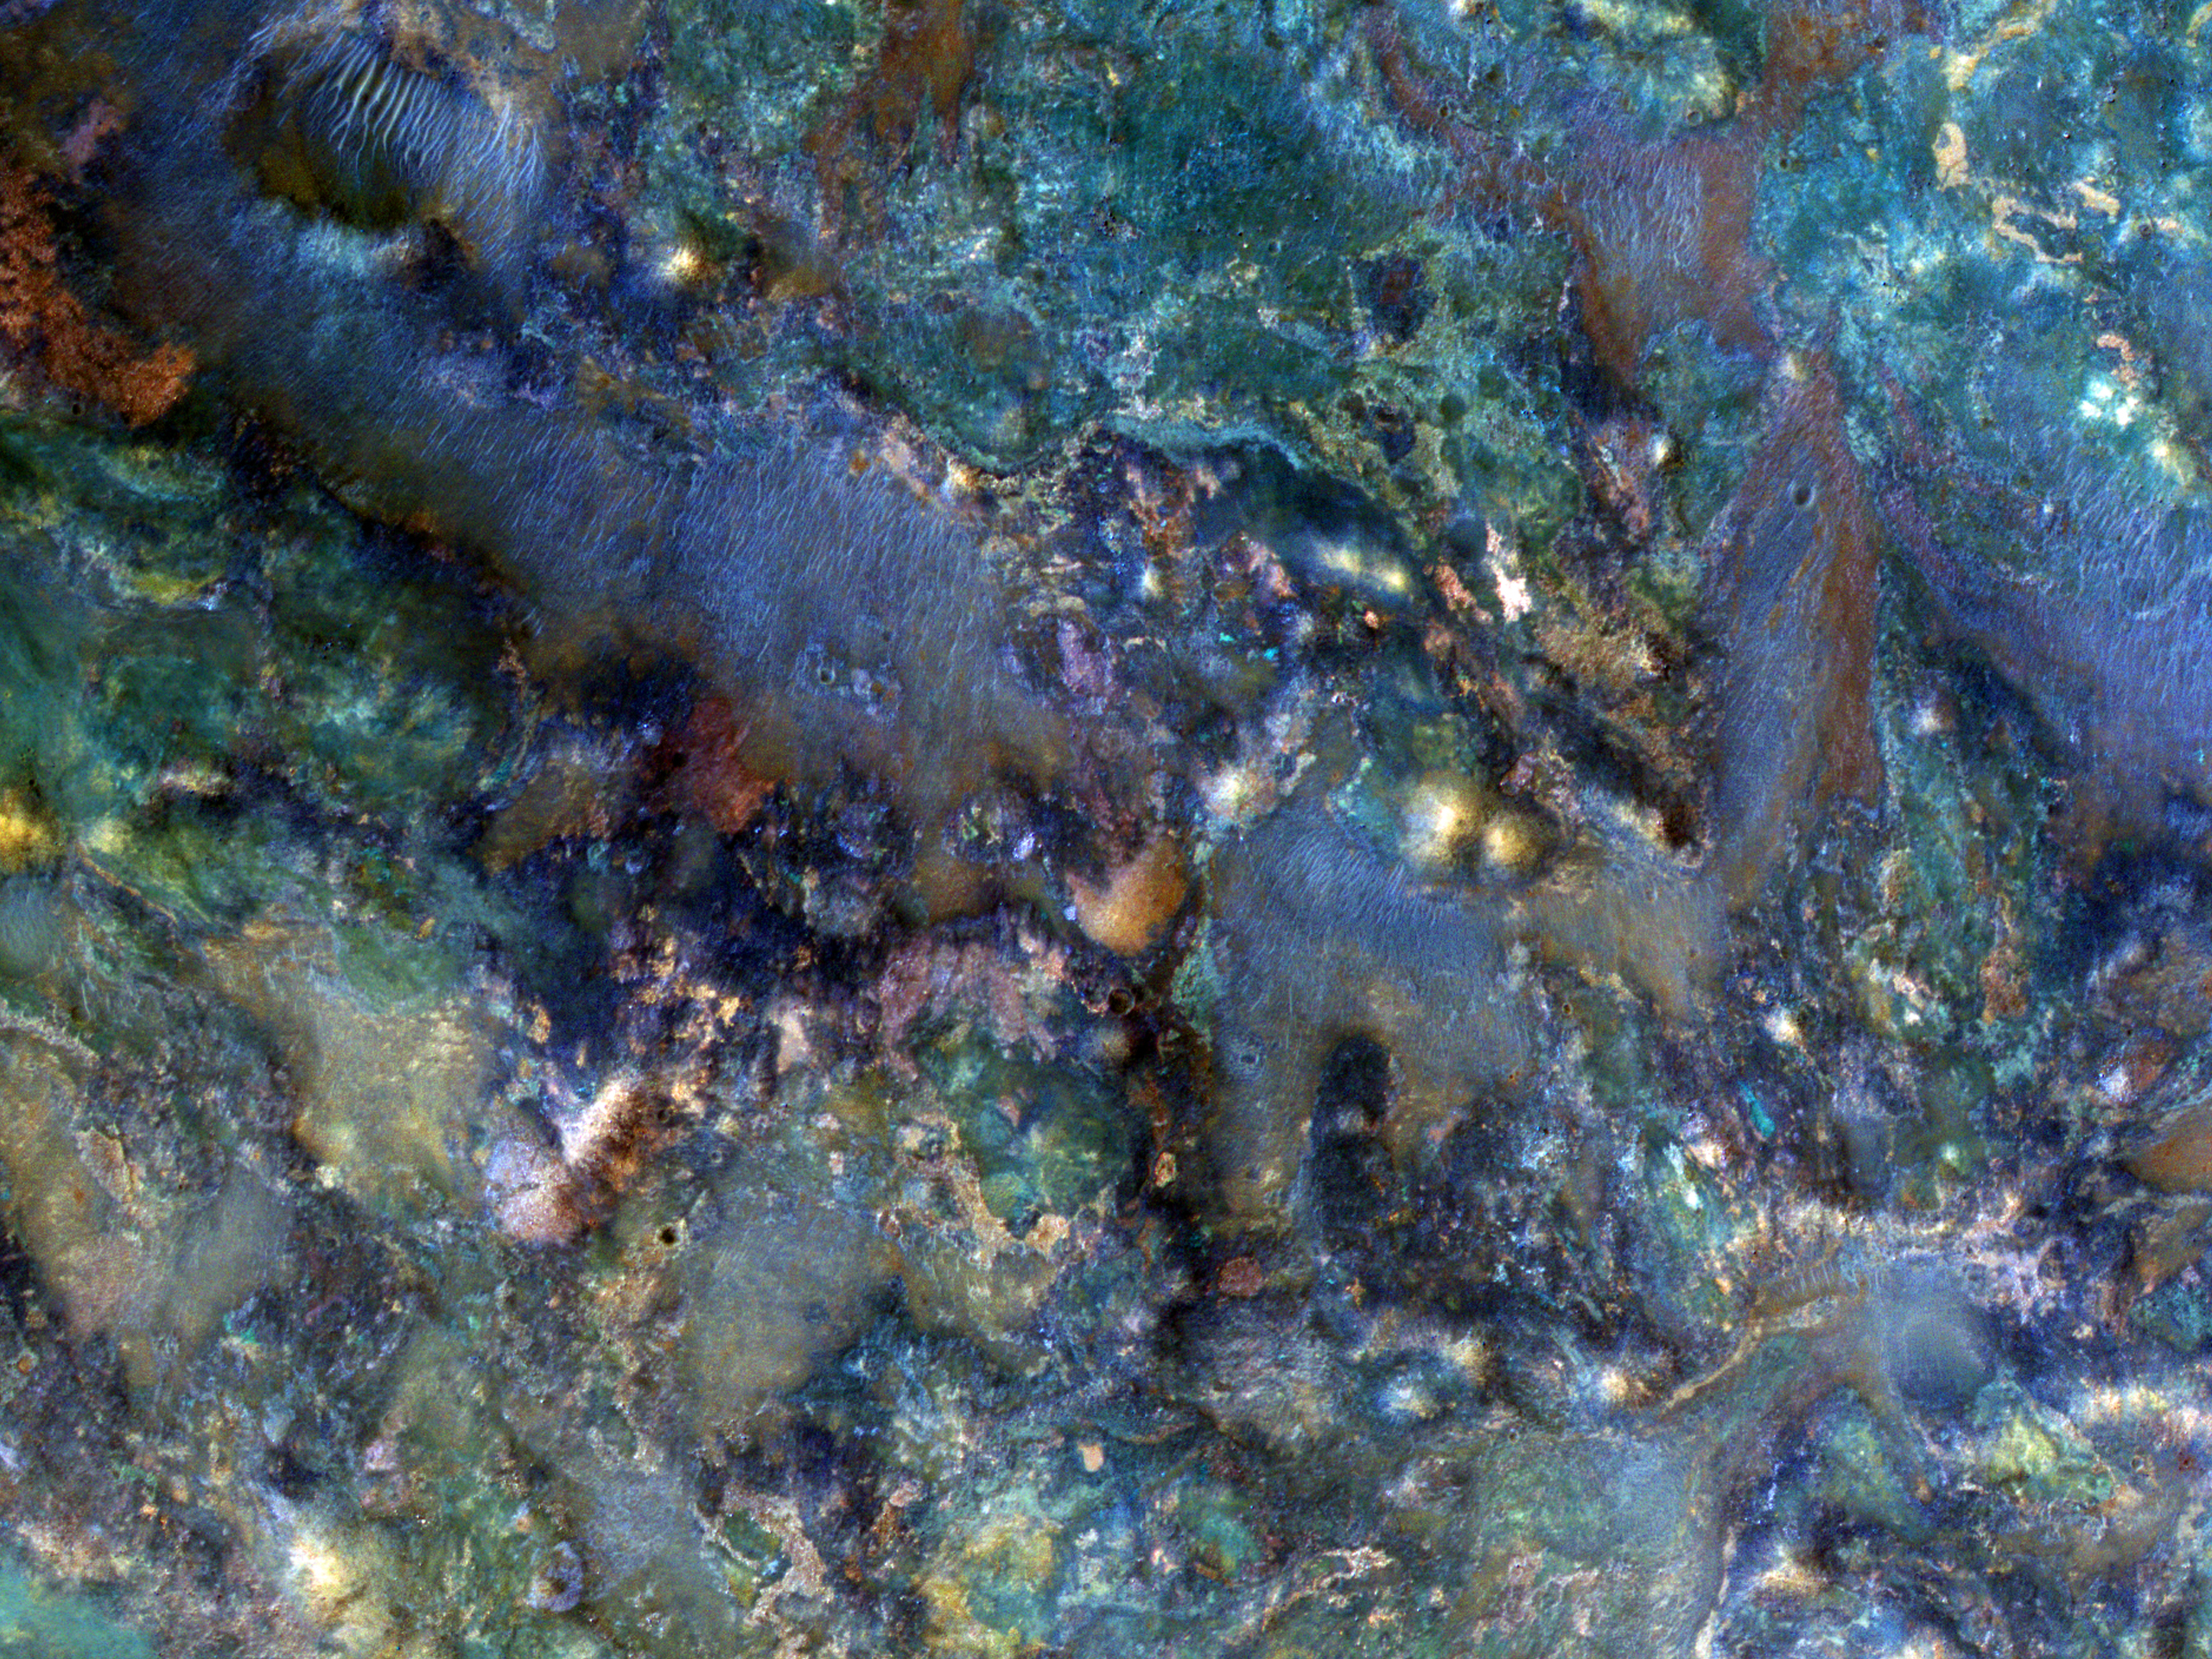

A Wild Assortment of Jumbled Rocks

This image covers a region of Mars near Nili Fossae that contains some of the best exposures of ancient bedrock on Mars.

The enhanced-color subimage shows part of the ejecta from an impact crater. The impact broke up already diverse rocks types and mixed them together to create this wild jumble of colors, each representing a different type of rock.

HiRISE is one of six instruments on NASA’s Mars Reconnaissance Orbiter. The University of Arizona, Tucson, operates the orbiter’s HiRISE camera, which was built by Ball Aerospace & Technologies Corp., Boulder, Colo. NASA’s Jet Propulsion Laboratory, a division of the California Institute of Technology in Pasadena, manages the Mars Reconnaissance Orbiter Project for the NASA Science Mission Directorate, Washington. Lockheed Martin Space Systems, Denver, built the spacecraft.

Originally released March 28, 2012

Credit: NASA/JPL-Caltech/University of Arizona